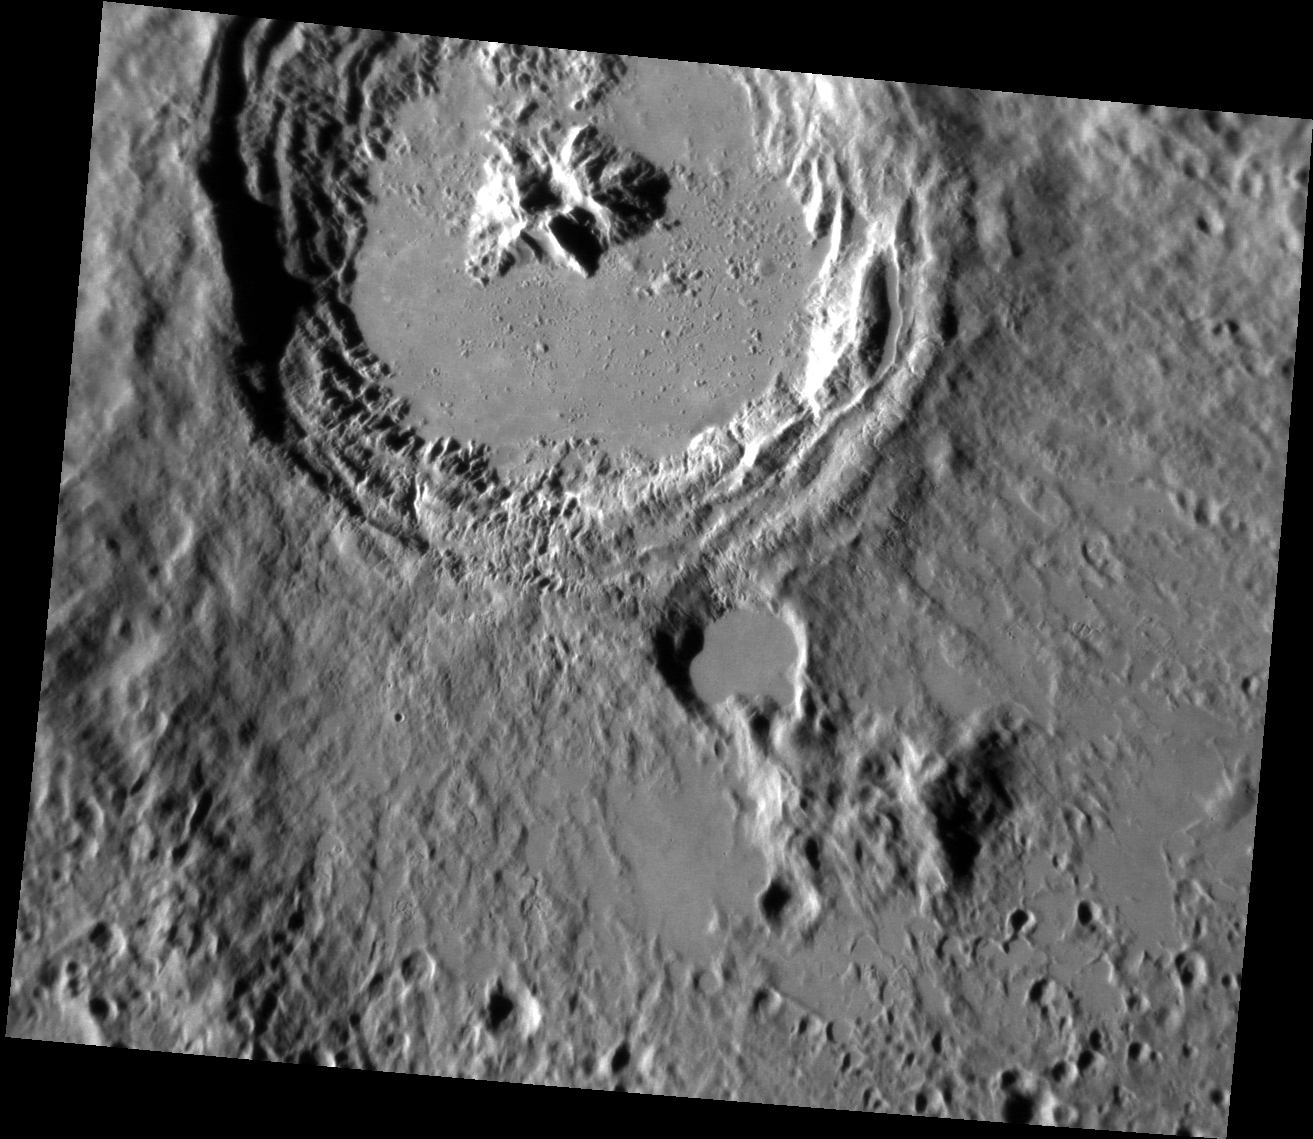

The Kuiper Melt

This striking image of Kuiper shows the crater in a new perspective. This image highlights the crater’s smooth impact melt and central peaks. Kuiper, first seen by Mariner 10, is an easily identifiable feature on Mercury’s surface due to its bright rays, similar to Hokusai.

This image was acquired as a high-resolution targeted observation. Targeted observations are images of a small area on Mercury’s surface at resolutions much higher than the 200-meter/pixel morphology base map. It is not possible to cover all of Mercury’s surface at this high resolution, but typically several areas of high scientific interest are imaged in this mode each week.

Date acquired: April 05, 2013
Image Mission Elapsed Time (MET) (since January 8, 2013): 7447880
Image ID: 3823149
Instrument: Narrow Angle Camera (NAC) of the Mercury Dual Imaging System (MDIS)
Center Latitude: -12.07°
Center Longitude: 328.9° E
Resolution: 85 meters/pixel
Scale: Kuiper has a diameter of ~62 kilometers (39 miles)
Incidence Angle: 69.2°
Emission Angle: 32.7°
Phase Angle: 102.0°

The MESSENGER spacecraft is the first ever to orbit the planet Mercury, and the spacecraft’s seven scientific instruments and radio science investigation are unraveling the history and evolution of the Solar System’s innermost planet. MESSENGER acquired over 150,000 images and extensive other data sets. MESSENGER is capable of continuing orbital operations until early 2015.

For information regarding the use of images, see the MESSENGER image use policy.

Credit: NASA/Johns Hopkins University Applied Physics Laboratory/Carnegie Institution of Washington